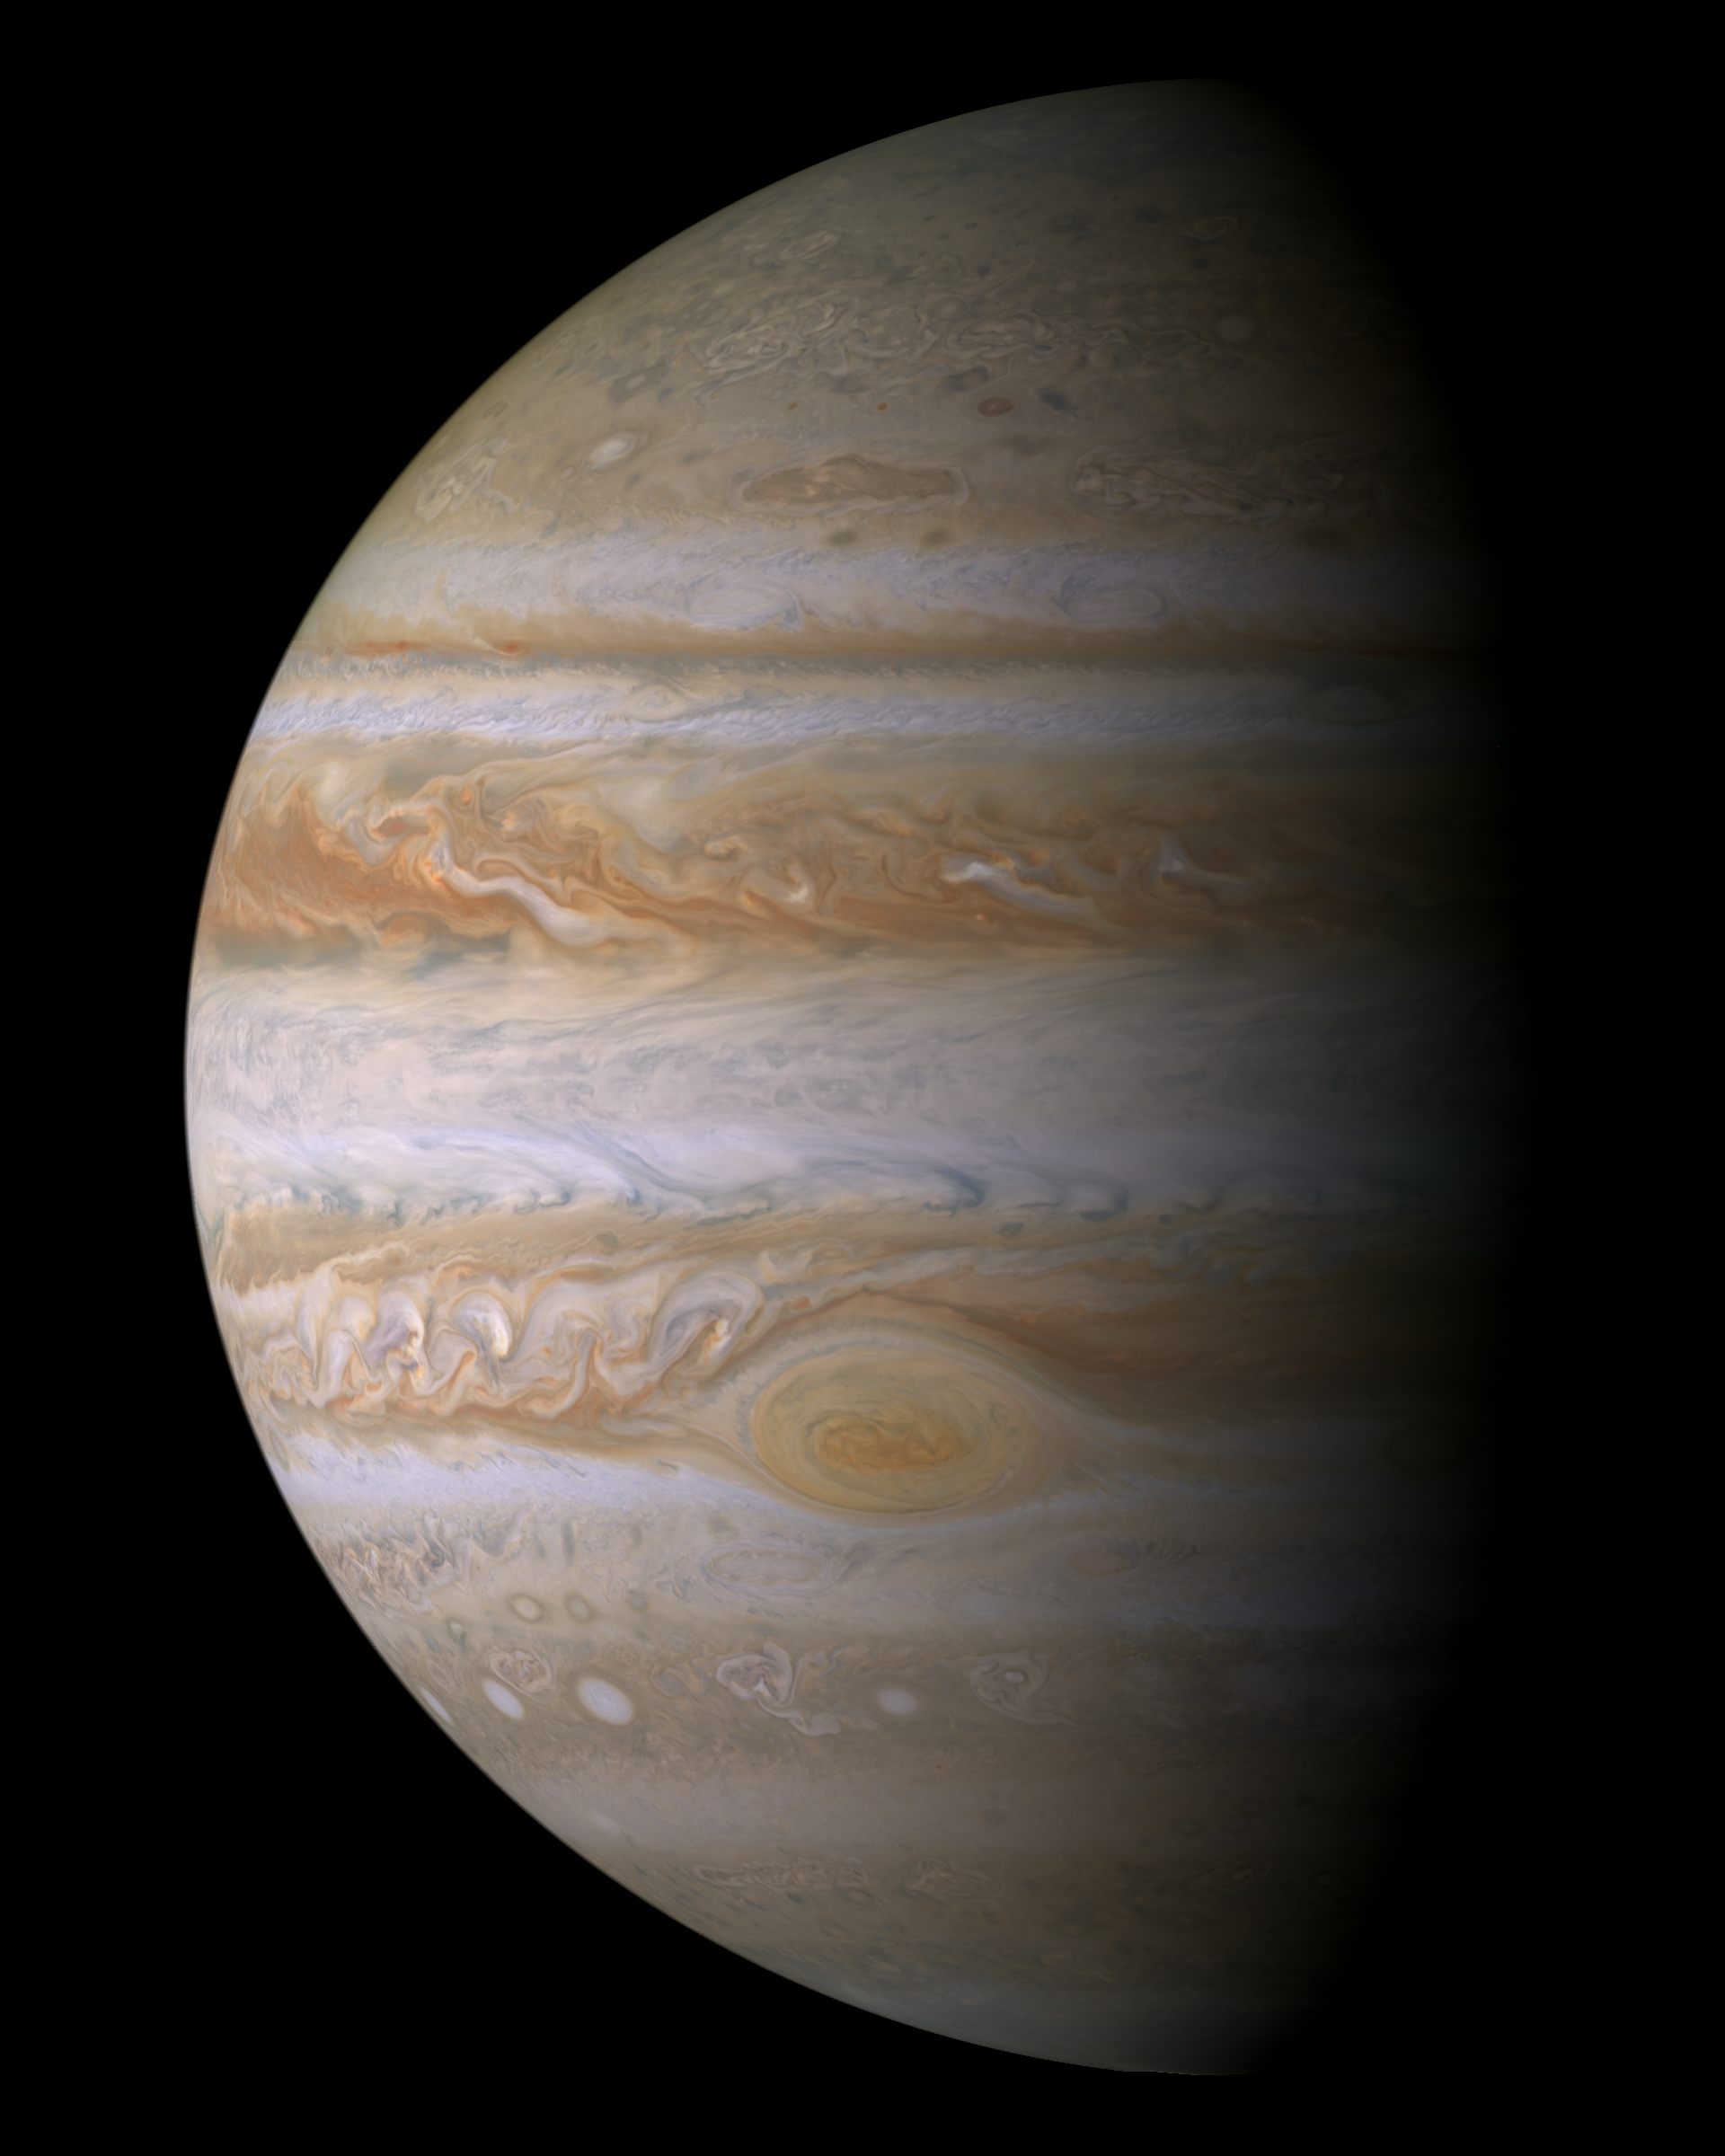

Cassini Jupiter Portrait

This true color mosaic of Jupiter was constructed from images taken by the narrow angle camera onboard NASA’s Cassini spacecraft on December 29, 2000, during its closest approach to the giant planet at a distance of approximately 10 million kilometers (6.2 million miles).

It is the most detailed global color portrait of Jupiter ever produced; the smallest visible features are approximately 60 kilometers (37 miles) across. The mosaic is composed of 27 images: nine images were required to cover the entire planet in a tic-tac-toe pattern, and each of those locations was imaged in red, green, and blue to provide true color. Although Cassini’s camera can see more colors than humans can, Jupiter’s colors in this new view look very close to the way the human eye would see them.

Everything visible on the planet is a cloud. The parallel reddish-brown and white bands, the white ovals, and the large Great Red Spot persist over many years despite the intense turbulence visible in the atmosphere. The most energetic features are the small, bright clouds to the left of the Great Red Spot and in similar locations in the northern half of the planet. These clouds grow and disappear over a few days and generate lightning. Streaks form as clouds are sheared apart by Jupiter’s intense jet streams that run parallel to the colored bands. The prominent dark band in the northern half of the planet is the location of Jupiter’s fastest jet stream, with eastward winds of 480 kilometers (300 miles) per hour. Jupiter’s diameter is eleven times that of Earth, so the smallest storms on this mosaic are comparable in size to the largest hurricanes on Earth.

Unlike Earth, where only water condenses to form clouds, Jupiter’s clouds are made of ammonia, hydrogen sulfide, and water. The updrafts and downdrafts bring different mixtures of these substances up from below, leading to clouds at different heights. The brown and orange colors may be due to trace chemicals dredged up from deeper levels of the atmosphere, or they may be byproducts of chemical reactions driven by ultraviolet light from the Sun. Bluish areas, such as the small features just north and south of the equator, are areas of reduced cloud cover, where one can see deeper.

For more information, see the Cassini Project home page, http://saturn.jpl.nasa.gov and the Cassini imaging team home page, http://ciclops.org. The imaging team is based at the Space Science Institute, Boulder, Colo.

The Cassini-Huygens mission is a cooperative project of NASA, the European Space Agency and the Italian Space Agency. The Jet Propulsion Laboratory, a division of the California Institute of Technology in Pasadena, manages the Cassini mission for NASA’s Office of Space Science, Washington, D.C.

Credit: NASA/JPL/Space Science Institute